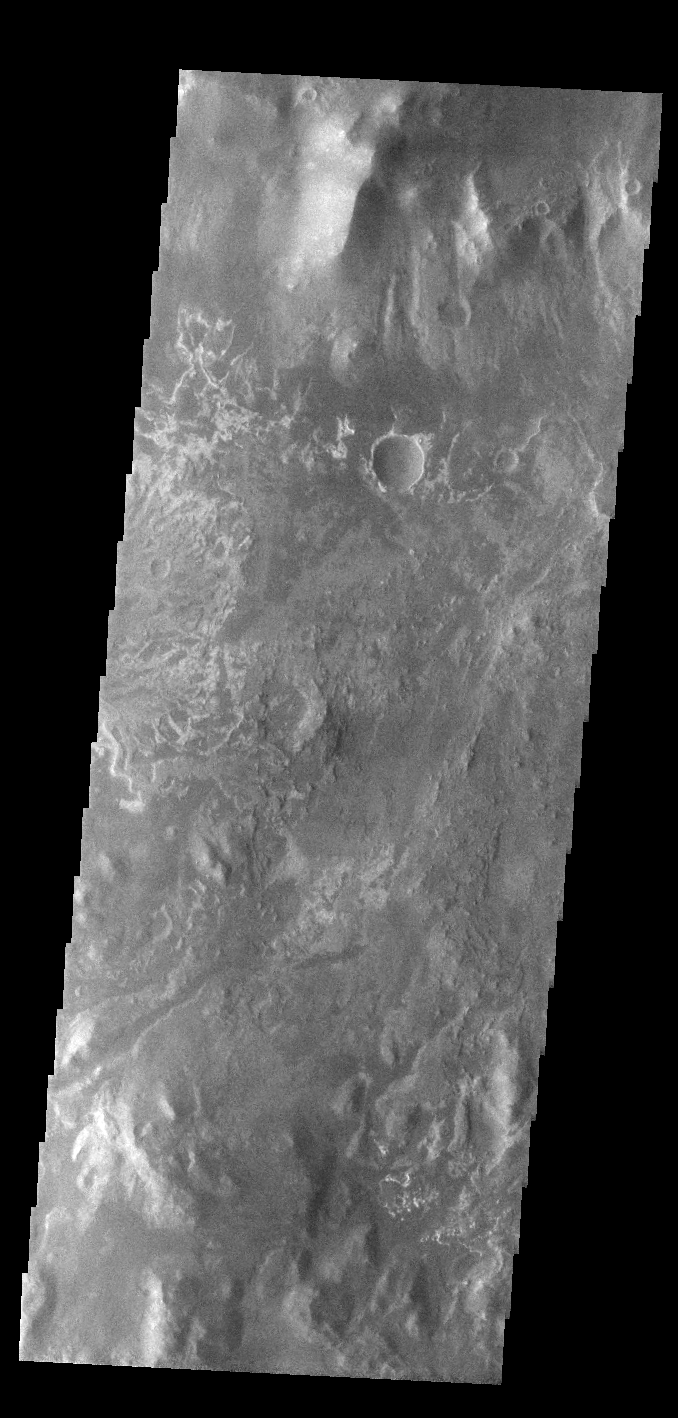

Eberswalde Crater Delta

On the left side of today’s VIS image is part of the delta deposit on the floor of Eberswalde Crater. Deltas are formed when sediment laden rivers slow down – either due to a flattening of topography, or entering a standing body of water. The reduction in velocity causes the sediments to be deposited. The main channel often diverges into numerous smaller channel that spread apart to form the typical fan shape of a delta. The Eberswalde Crater delta is one of the best preserved on Mars.

Credit: NASA/JPL-Caltech/ASU